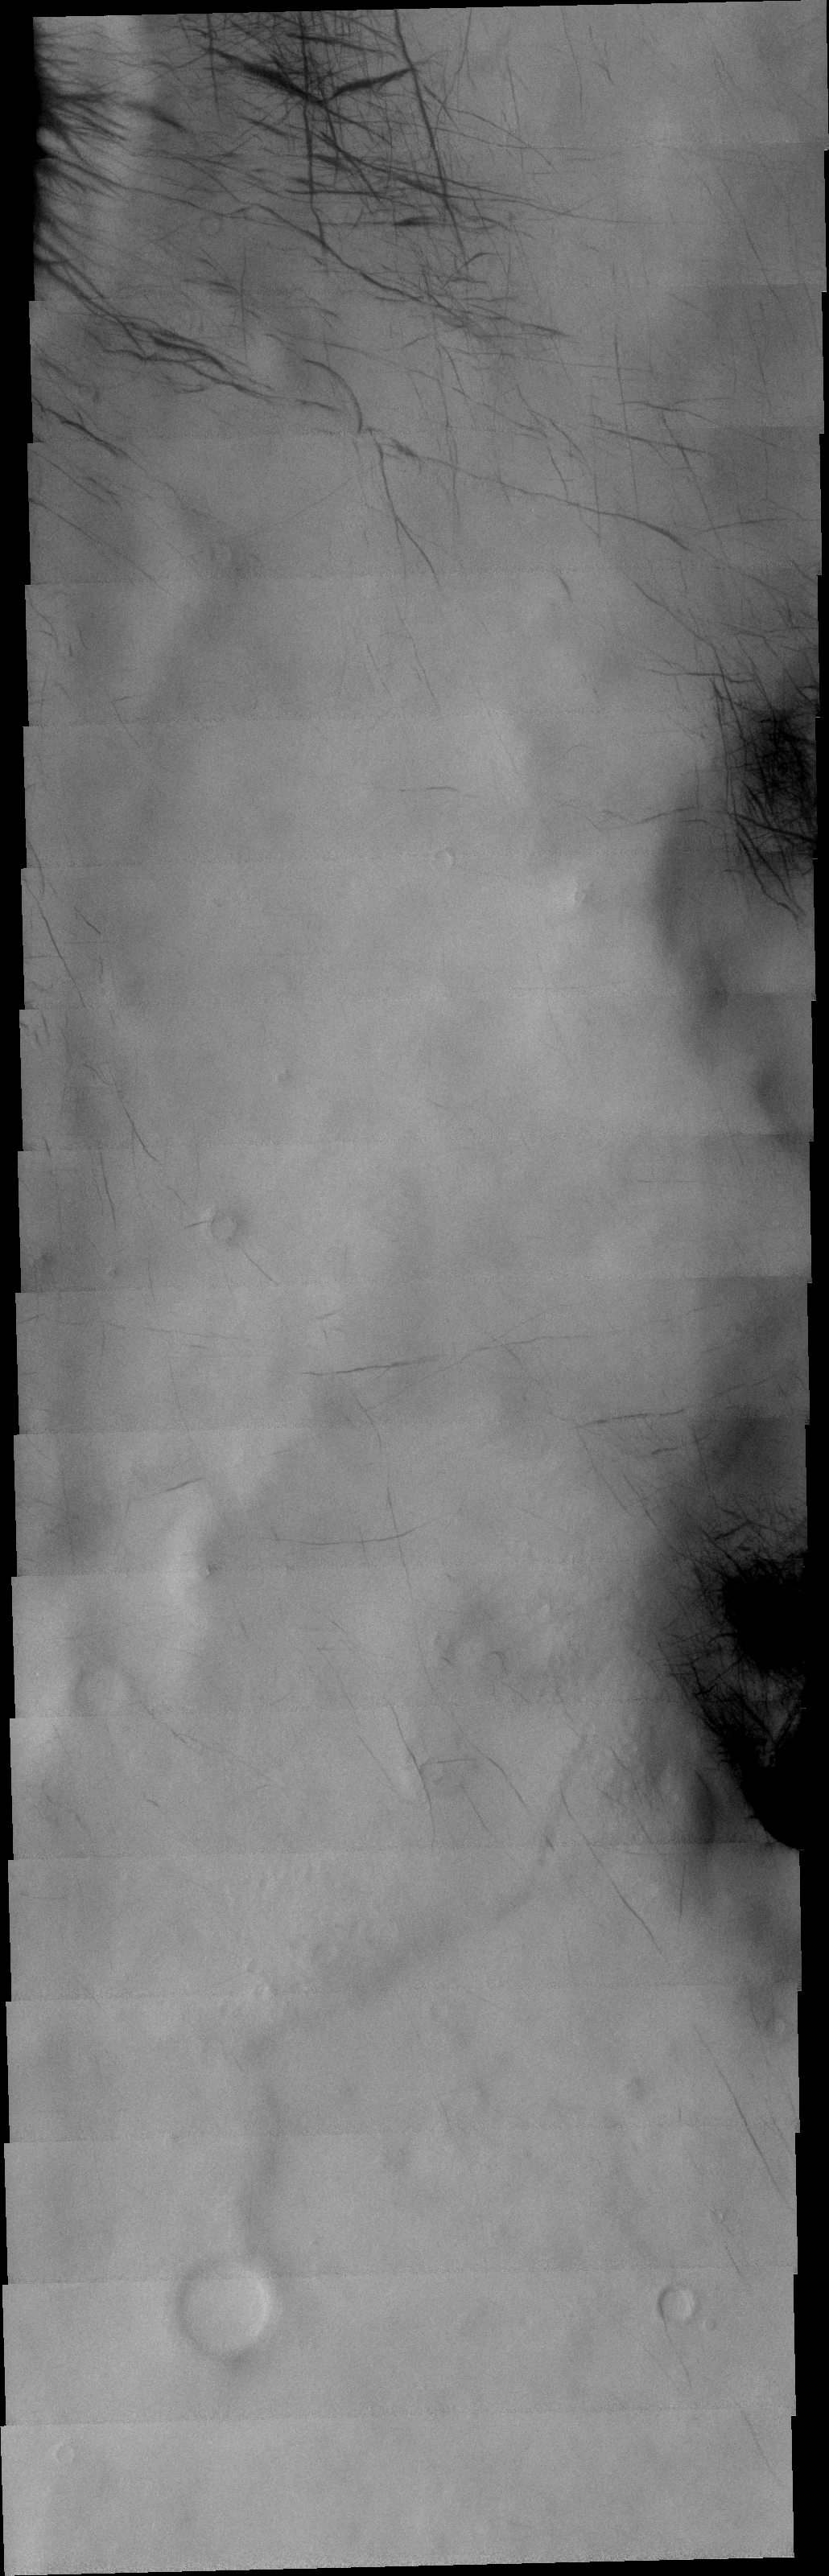

Dust Devil Tracks

The dust devil tracks in this VIS image are located in Terra Cimmeria.

Image information: VIS instrument. Latitude -66.5N, Longitude 162.3E. 17 meter/pixel resolution.

Please see the THEMIS Data Citation Note for details on crediting THEMIS images.

Note: this THEMIS visual image has not been radiometrically nor geometrically calibrated for this preliminary release. An empirical correction has been performed to remove instrumental effects. A linear shift has been applied in the cross-track and down-track direction to approximate spacecraft and planetary motion. Fully calibrated and geometrically projected images will be released through the Planetary Data System in accordance with Project policies at a later time.

NASA’s Jet Propulsion Laboratory manages the 2001 Mars Odyssey mission for NASA’s Office of Space Science, Washington, D.C. The Thermal Emission Imaging System (THEMIS) was developed by Arizona State University, Tempe, in collaboration with Raytheon Santa Barbara Remote Sensing. The THEMIS investigation is led by Dr. Philip Christensen at Arizona State University. Lockheed Martin Astronautics, Denver, is the prime contractor for the Odyssey project, and developed and built the orbiter. Mission operations are conducted jointly from Lockheed Martin and from JPL, a division of the California Institute of Technology in Pasadena.

Credit: NASA/JPL/ASU